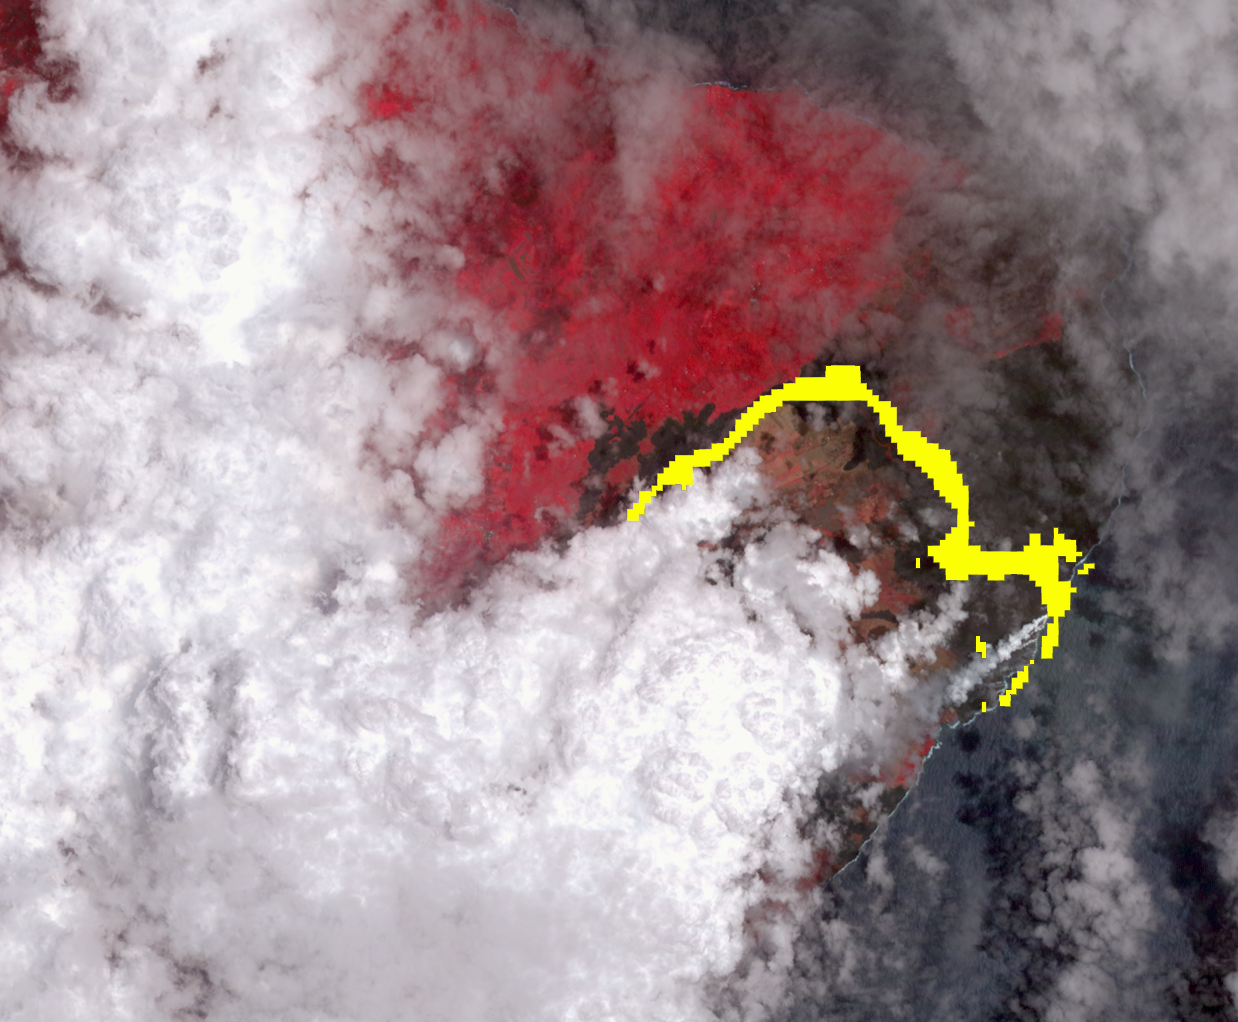

Satellite Imagery Shows Hawaii Volcano Lava Flow

Hawaii’s Kilauea volcano continues to create new land as flows from fissure 8, one of the most active to break ground since the eruption began in early May, reach the ocean. The Advanced Spaceborne Thermal Emission and Reflection (ASTER) radiometer instrument on NASA’s Terra satellite detected the lava flow of fissure 8 — which extends from Leilani Estates to the Pacific Ocean — on July 25.

In the image, vegetation is displayed in red, clouds are white and the hot lava flows, detected by ASTER’s thermal infrared channels, are overlaid in yellow. The image covers an area of 9.5 by 11.5 miles (15.3 by 18.6 kilometers).

With its 14 spectral bands from the visible to the thermal infrared wavelength region and its high spatial resolution of about 50 to 300 feet (15 to 90 meters), ASTER images Earth to map and monitor the changing surface of our planet. ASTER is one of five Earth-observing instruments launched Dec. 18, 1999, on Terra. The instrument was built by Japan’s Ministry of Economy, Trade and Industry. A joint U.S./Japan science team is responsible for validation and calibration of the instrument and data products.

The broad spectral coverage and high spectral resolution of ASTER provides scientists in numerous disciplines with critical information for surface mapping and monitoring of dynamic conditions and temporal change. Example applications are monitoring glacial advances and retreats; monitoring potentially active volcanoes; identifying crop stress; determining cloud morphology and physical properties; wetlands evaluation; thermal pollution monitoring; coral reef degradation; surface temperature mapping of soils and geology; and measuring surface heat balance.

The U.S. science team is located at NASA’s Jet Propulsion Laboratory in Pasadena, Calif. The Terra mission is part of NASA’s Science Mission Directorate, Washington.

Credit: NASA/METI/AIST/Japan Space Systems, and U.S./Japan ASTER Science Team